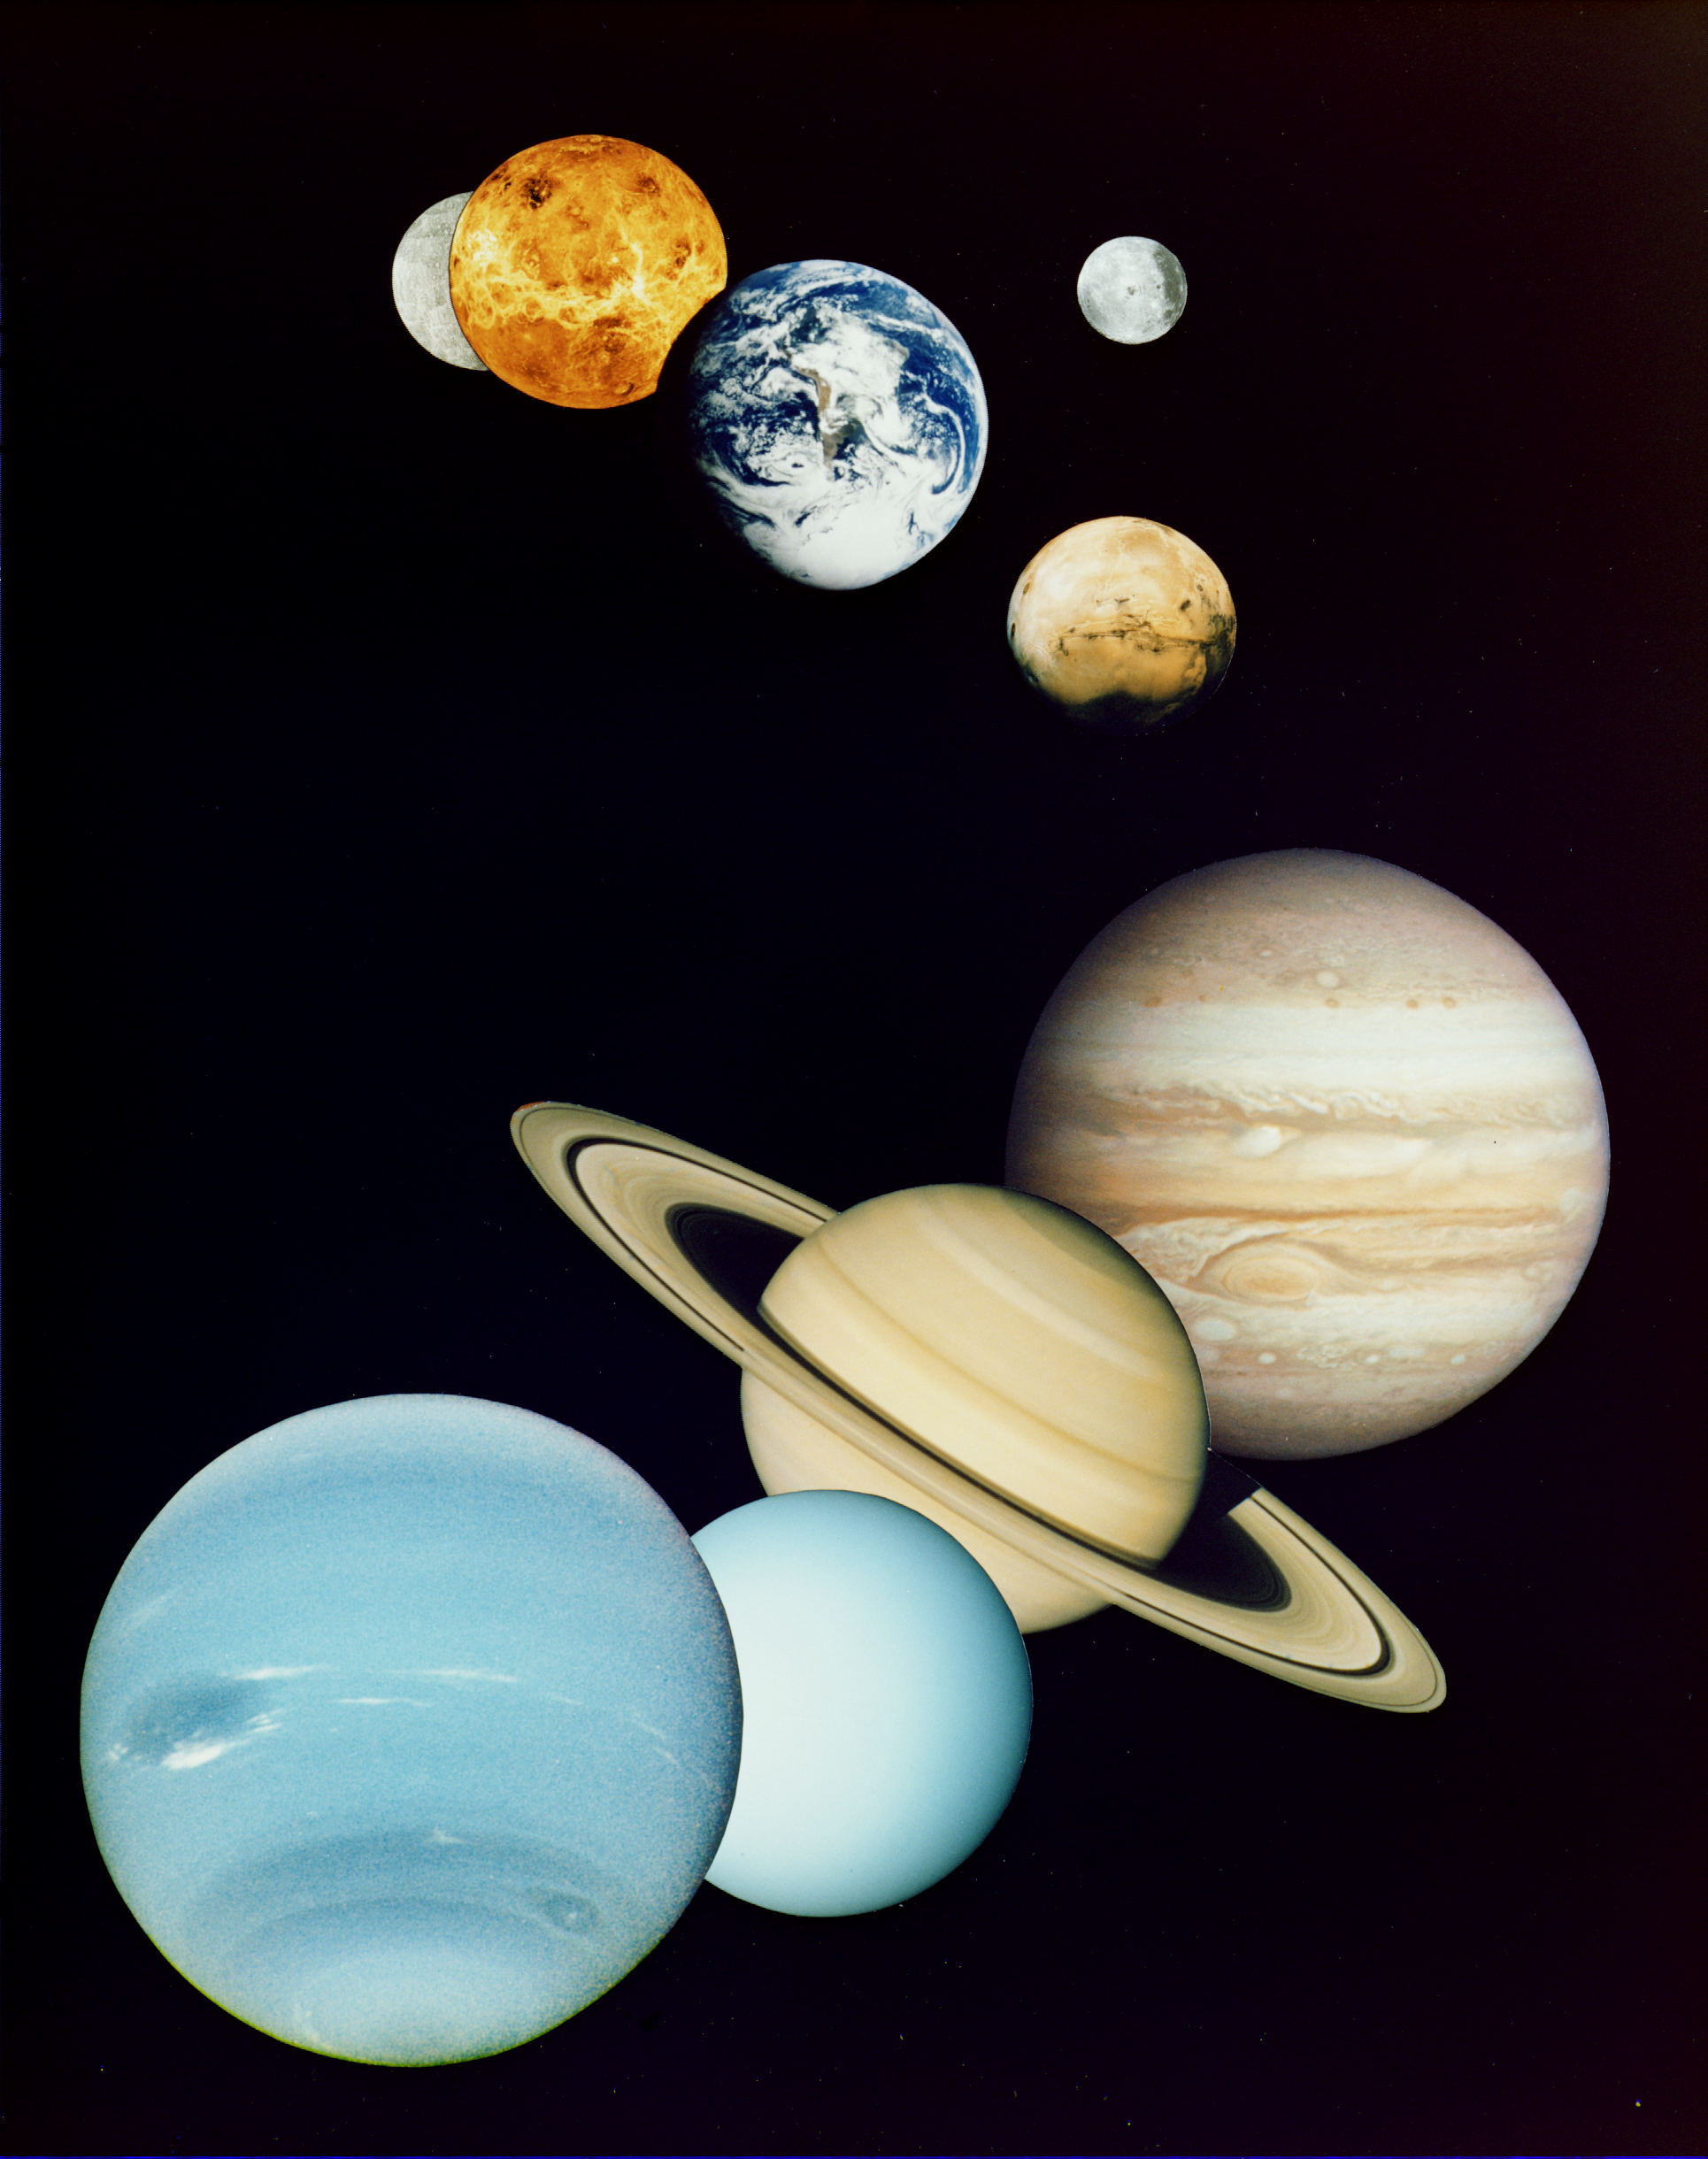

Solar System Montage

This is a montage of planetary images taken by spacecraft managed by the Jet Propulsion Laboratory in Pasadena, CA. Included are (from top to bottom) images of Mercury, Venus, Earth (and Moon), Mars, Jupiter, Saturn, Uranus and Neptune. The spacecraft responsible for these images are as follows:

the Mercury image was taken by Mariner 10,the Venus image by Magellan,the Earth image by Galileo,the Mars image by Viking, andthe Jupiter, Saturn, Uranus and Neptune images by Voyager.
Pluto is not shown as no spacecraft has yet visited it. The montage was created soon after Voyager 2’s historic encounter with Neptune in August 1989 and thus takes the perspective of looking back from Neptune (in the foreground) toward the Earth. The inner planets (Mercury, Venus, Earth, Moon, and Mars) are roughly to scale to each other; the outer planets (Jupiter, Saturn, Uranus, and Neptune) are roughly to scale to each other, with the exception of Neptune, which as a foreground object, is shown larger. PIA01341 is the same montage with Neptune shown more to scale. Actual diameters are given below:

Sun 1,390,000 kmMercury 4,879 kmVenus 12,104 kmEarth 12,756 kmMoon 3,475 kmMars 6,794 kmJupiter 142.984 kmSaturn 120,536 kmUranus 51,118 kmNeptune 49,528 kmPluto 2,390 km
For more information on the Planets, a good place to start is the Planets section of the
NASA Solar System Exploration Home Page
.
Photojournal Note: In 2006 the International Astronomical Union (IA) reclassified Pluto as a dwarf planet. Pluto is no longer considered the ninth planet of our solar system.

Credit: NASA/JPL